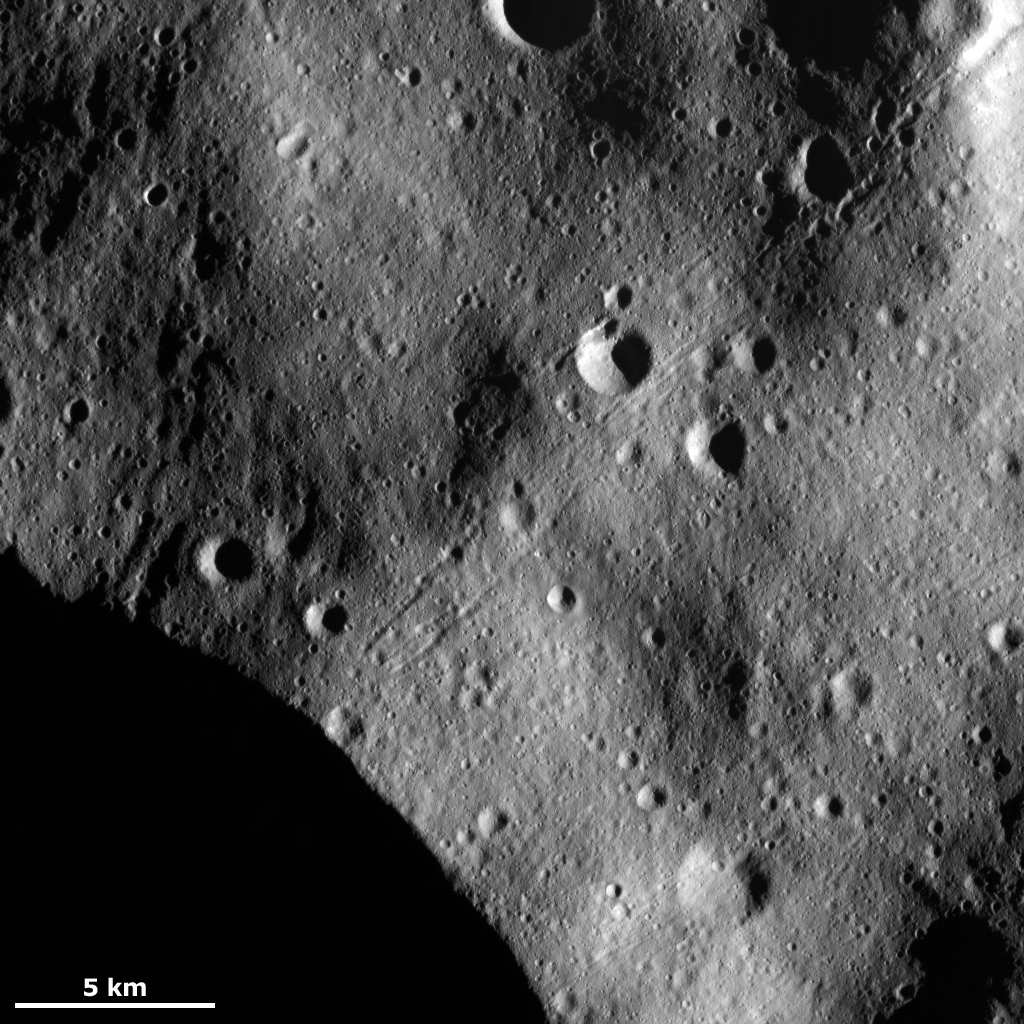

Crater Chains on Regolith

This Dawn Framing Camera (FC) image of Vesta shows chains of craters on an undulating surface. This undulating surface is probably formed of fine-grained debris, called regolith, which was ejected from large impact craters as they formed nearby. A part of such a large crater is visible in the bottom left of the image. It is possible that the chains of craters were formed by material ejected during the formation of this large crater because they are aligned roughly perpendicular to the rim of the crater. This is the alignment that would be expected for large blocks of material thrown out of the crater. Then as these blocks scoured across Vesta’s surface they may have formed the chains of craters.

This image is located in Vesta’s Bellicia quadrangle, in Vesta’s northern hemisphere. NASA’s Dawn spacecraft obtained this image with its framing camera on March 16, 2012. This image was taken through the camera’s clear filter. The distance to the surface of Vesta is 272 kilometers (169 miles) and the image has a resolution of about 25 meters (82 feet) per pixel. This image was acquired during the LAMO (low-altitude mapping orbit) phase of the mission.

The Dawn mission to Vesta and Ceres is managed by NASA’s Jet Propulsion Laboratory, a division of the California Institute of Technology in Pasadena, for NASA’s Science Mission Directorate, Washington D.C. UCLA is responsible for overall Dawn mission science. The Dawn framing cameras have been developed and built under the leadership of the Max Planck Institute for Solar System Research, Katlenburg-Lindau, Germany, with significant contributions by DLR German Aerospace Center, Institute of Planetary Research, Berlin, and in coordination with the Institute of Computer and Communication Network Engineering, Braunschweig. The Framing Camera project is funded by the Max Planck Society, DLR, and NASA/JPL.

Credit: NASA/JPL-Caltech/UCLA/MPS/DLR/IDA